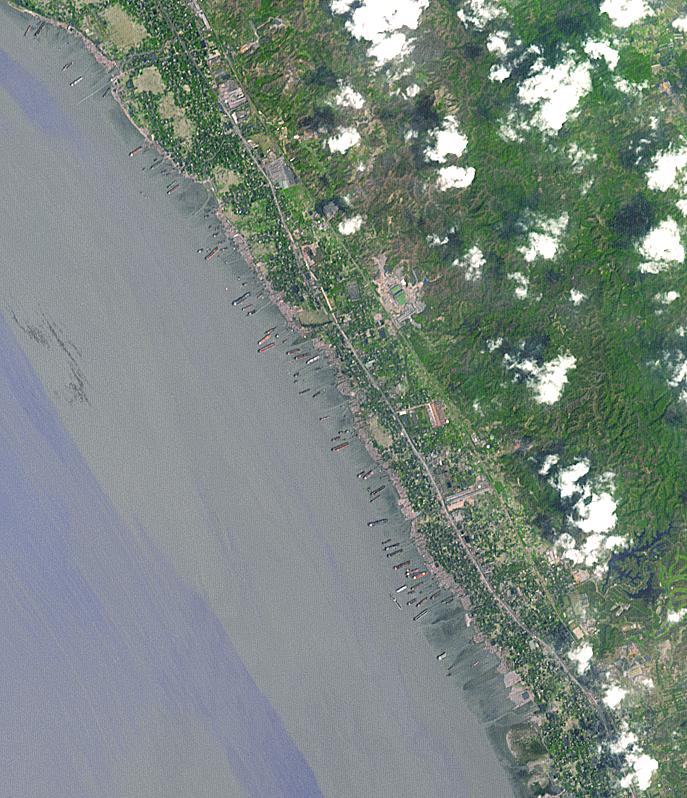

Shipbreaking, Bangladesh

Along the Bangladeshi coast north of Chittagong, ships from around the world are beached and dismantled. Many kilometers of mangrove have been cleared for the more than 80 shipbreaking yards. The image was acquired March 12, 2013, covers an area of 10.5 by 12 km, and is located at 22.4 degrees north, 91.7 degrees east.

With its 14 spectral bands from the visible to the thermal infrared wavelength region and its high spatial resolution of 15 to 90 meters (about 50 to 300 feet), ASTER images Earth to map and monitor the changing surface of our planet. ASTER is one of five Earth-observing instruments launched Dec. 18, 1999, on Terra. The instrument was built by Japan’s Ministry of Economy, Trade and Industry. A joint U.S./Japan science team is responsible for validation and calibration of the instrument and data products.

The broad spectral coverage and high spectral resolution of ASTER provides scientists in numerous disciplines with critical information for surface mapping and monitoring of dynamic conditions and temporal change. Example applications are: monitoring glacial advances and retreats; monitoring potentially active volcanoes; identifying crop stress; determining cloud morphology and physical properties; wetlands evaluation; thermal pollution monitoring; coral reef degradation; surface temperature mapping of soils and geology; and measuring surface heat balance.

The U.S. science team is located at NASA’s Jet Propulsion Laboratory, Pasadena, Calif. The Terra mission is part of NASA’s Science Mission Directorate, Washington, D.C.

Credit: NASA/GSFC/METI/ERSDAC/JAROS, and U.S./Japan ASTER Science Team